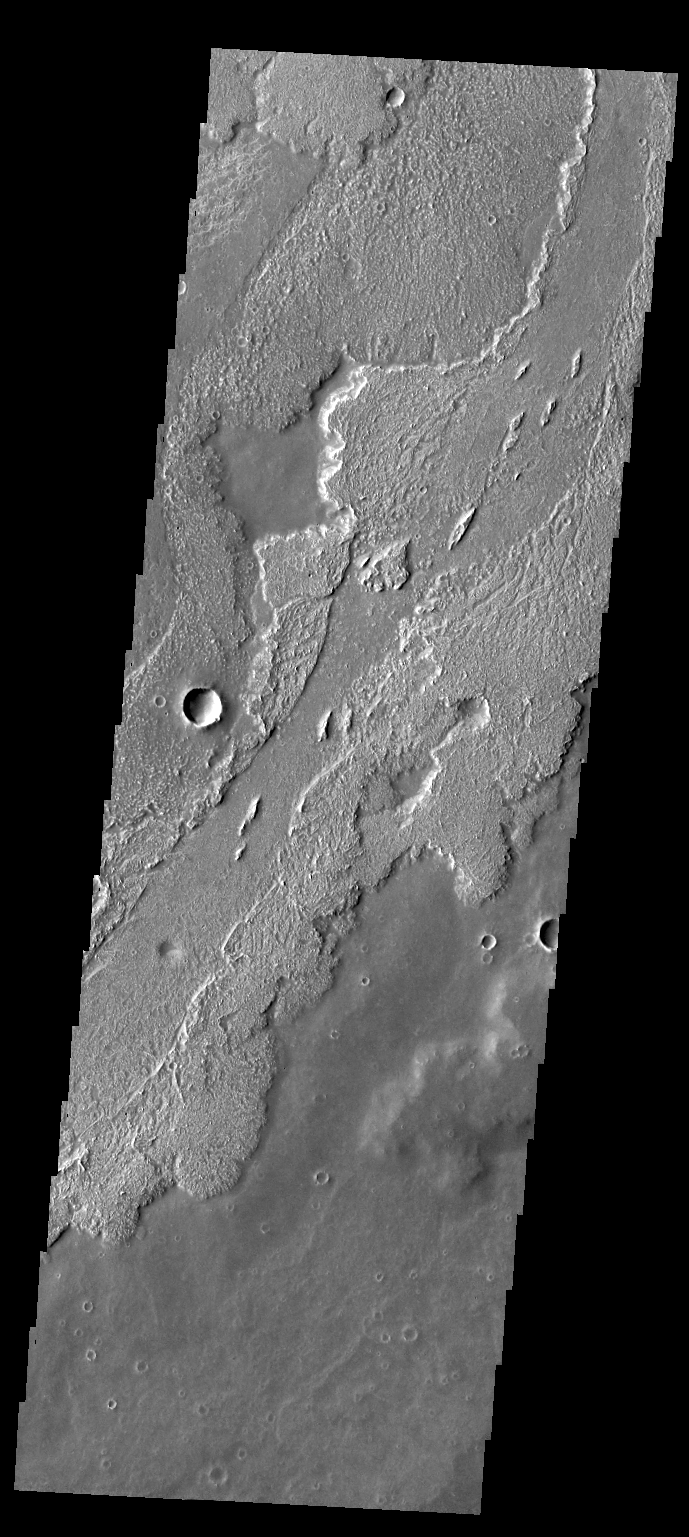

Daedalia Planum

Today’s VIS image shows lava flows in Daedalia Planum.

Credit: NASA/JPL-Caltech/ASU